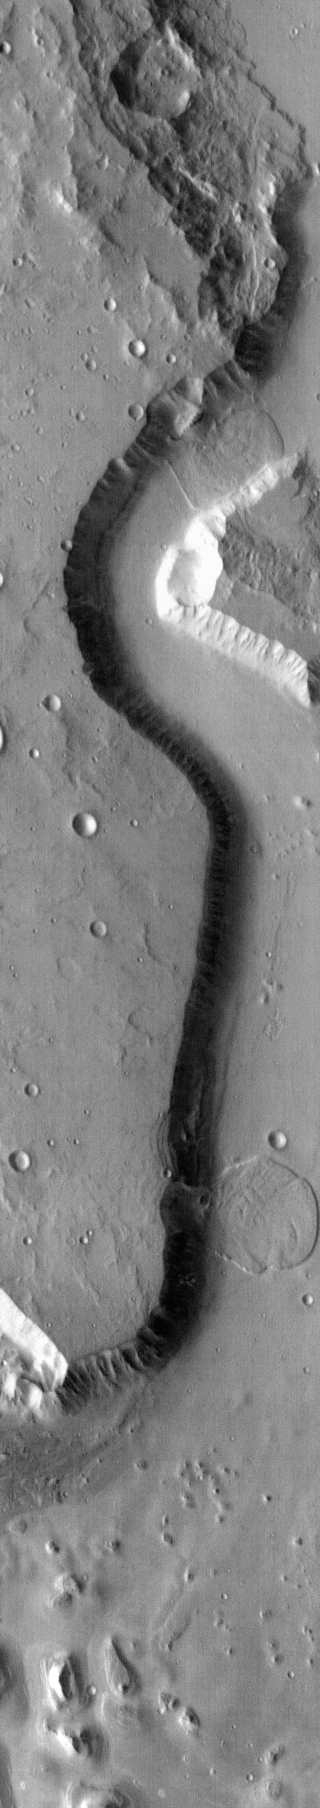

Landslides

This infrared image of Tiu Vallis contains two landslides.

Image information: IR instrument. Latitude 3.8N, Longitude 326.7E. 100 meter/pixel resolution.

Please see the THEMIS Data Citation Note for details on crediting THEMIS images.

Note: this THEMIS visual image has not been radiometrically nor geometrically calibrated for this preliminary release. An empirical correction has been performed to remove instrumental effects. A linear shift has been applied in the cross-track and down-track direction to approximate spacecraft and planetary motion. Fully calibrated and geometrically projected images will be released through the Planetary Data System in accordance with Project policies at a later time.

NASA’s Jet Propulsion Laboratory manages the 2001 Mars Odyssey mission for NASA’s Office of Space Science, Washington, D.C. The Thermal Emission Imaging System (THEMIS) was developed by Arizona State University, Tempe, in collaboration with Raytheon Santa Barbara Remote Sensing. The THEMIS investigation is led by Dr. Philip Christensen at Arizona State University. Lockheed Martin Astronautics, Denver, is the prime contractor for the Odyssey project, and developed and built the orbiter. Mission operations are conducted jointly from Lockheed Martin and from JPL, a division of the California Institute of Technology in Pasadena.

Credit: NASA/JPL/ASU